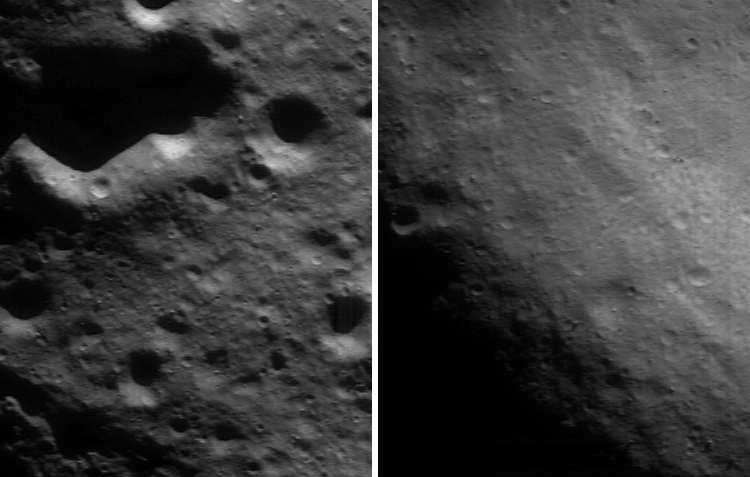

The Signs of the Times

NEAR Shoemaker’s investigation of Eros from low altitude orbit continues to bring the asteroid’s history into sharper focus. This pair of images, taken April 18, 2000, from an orbital height of 99 kilometers (61 miles), shows the dissimilarity of two different regions of the asteroid. The left panel shows a region typical of Eros, whereas the right panel shows the inside of the saddle. As the images show, the saddle region has far fewer craters.

Craters are formed by the explosive impacts of asteroid fragments that have rained onto the surface over the eons. A freshly exposed surface will have fewer craters than a surface exposed to space for a longer time. The lesser number of craters in the saddle shows that it has been wiped clean, or “resurfaced,” by geologic processes relatively late in Eros’ history.

Built and managed by The Johns Hopkins University Applied Physics Laboratory, Laurel, Maryland, NEAR was the first spacecraft launched in NASA’s Discovery Program of low-cost, small-scale planetary missions. See the NEAR web page at http://near.jhuapl.edu/ for more details.

Credit: NASA/JPL/JHUAPL